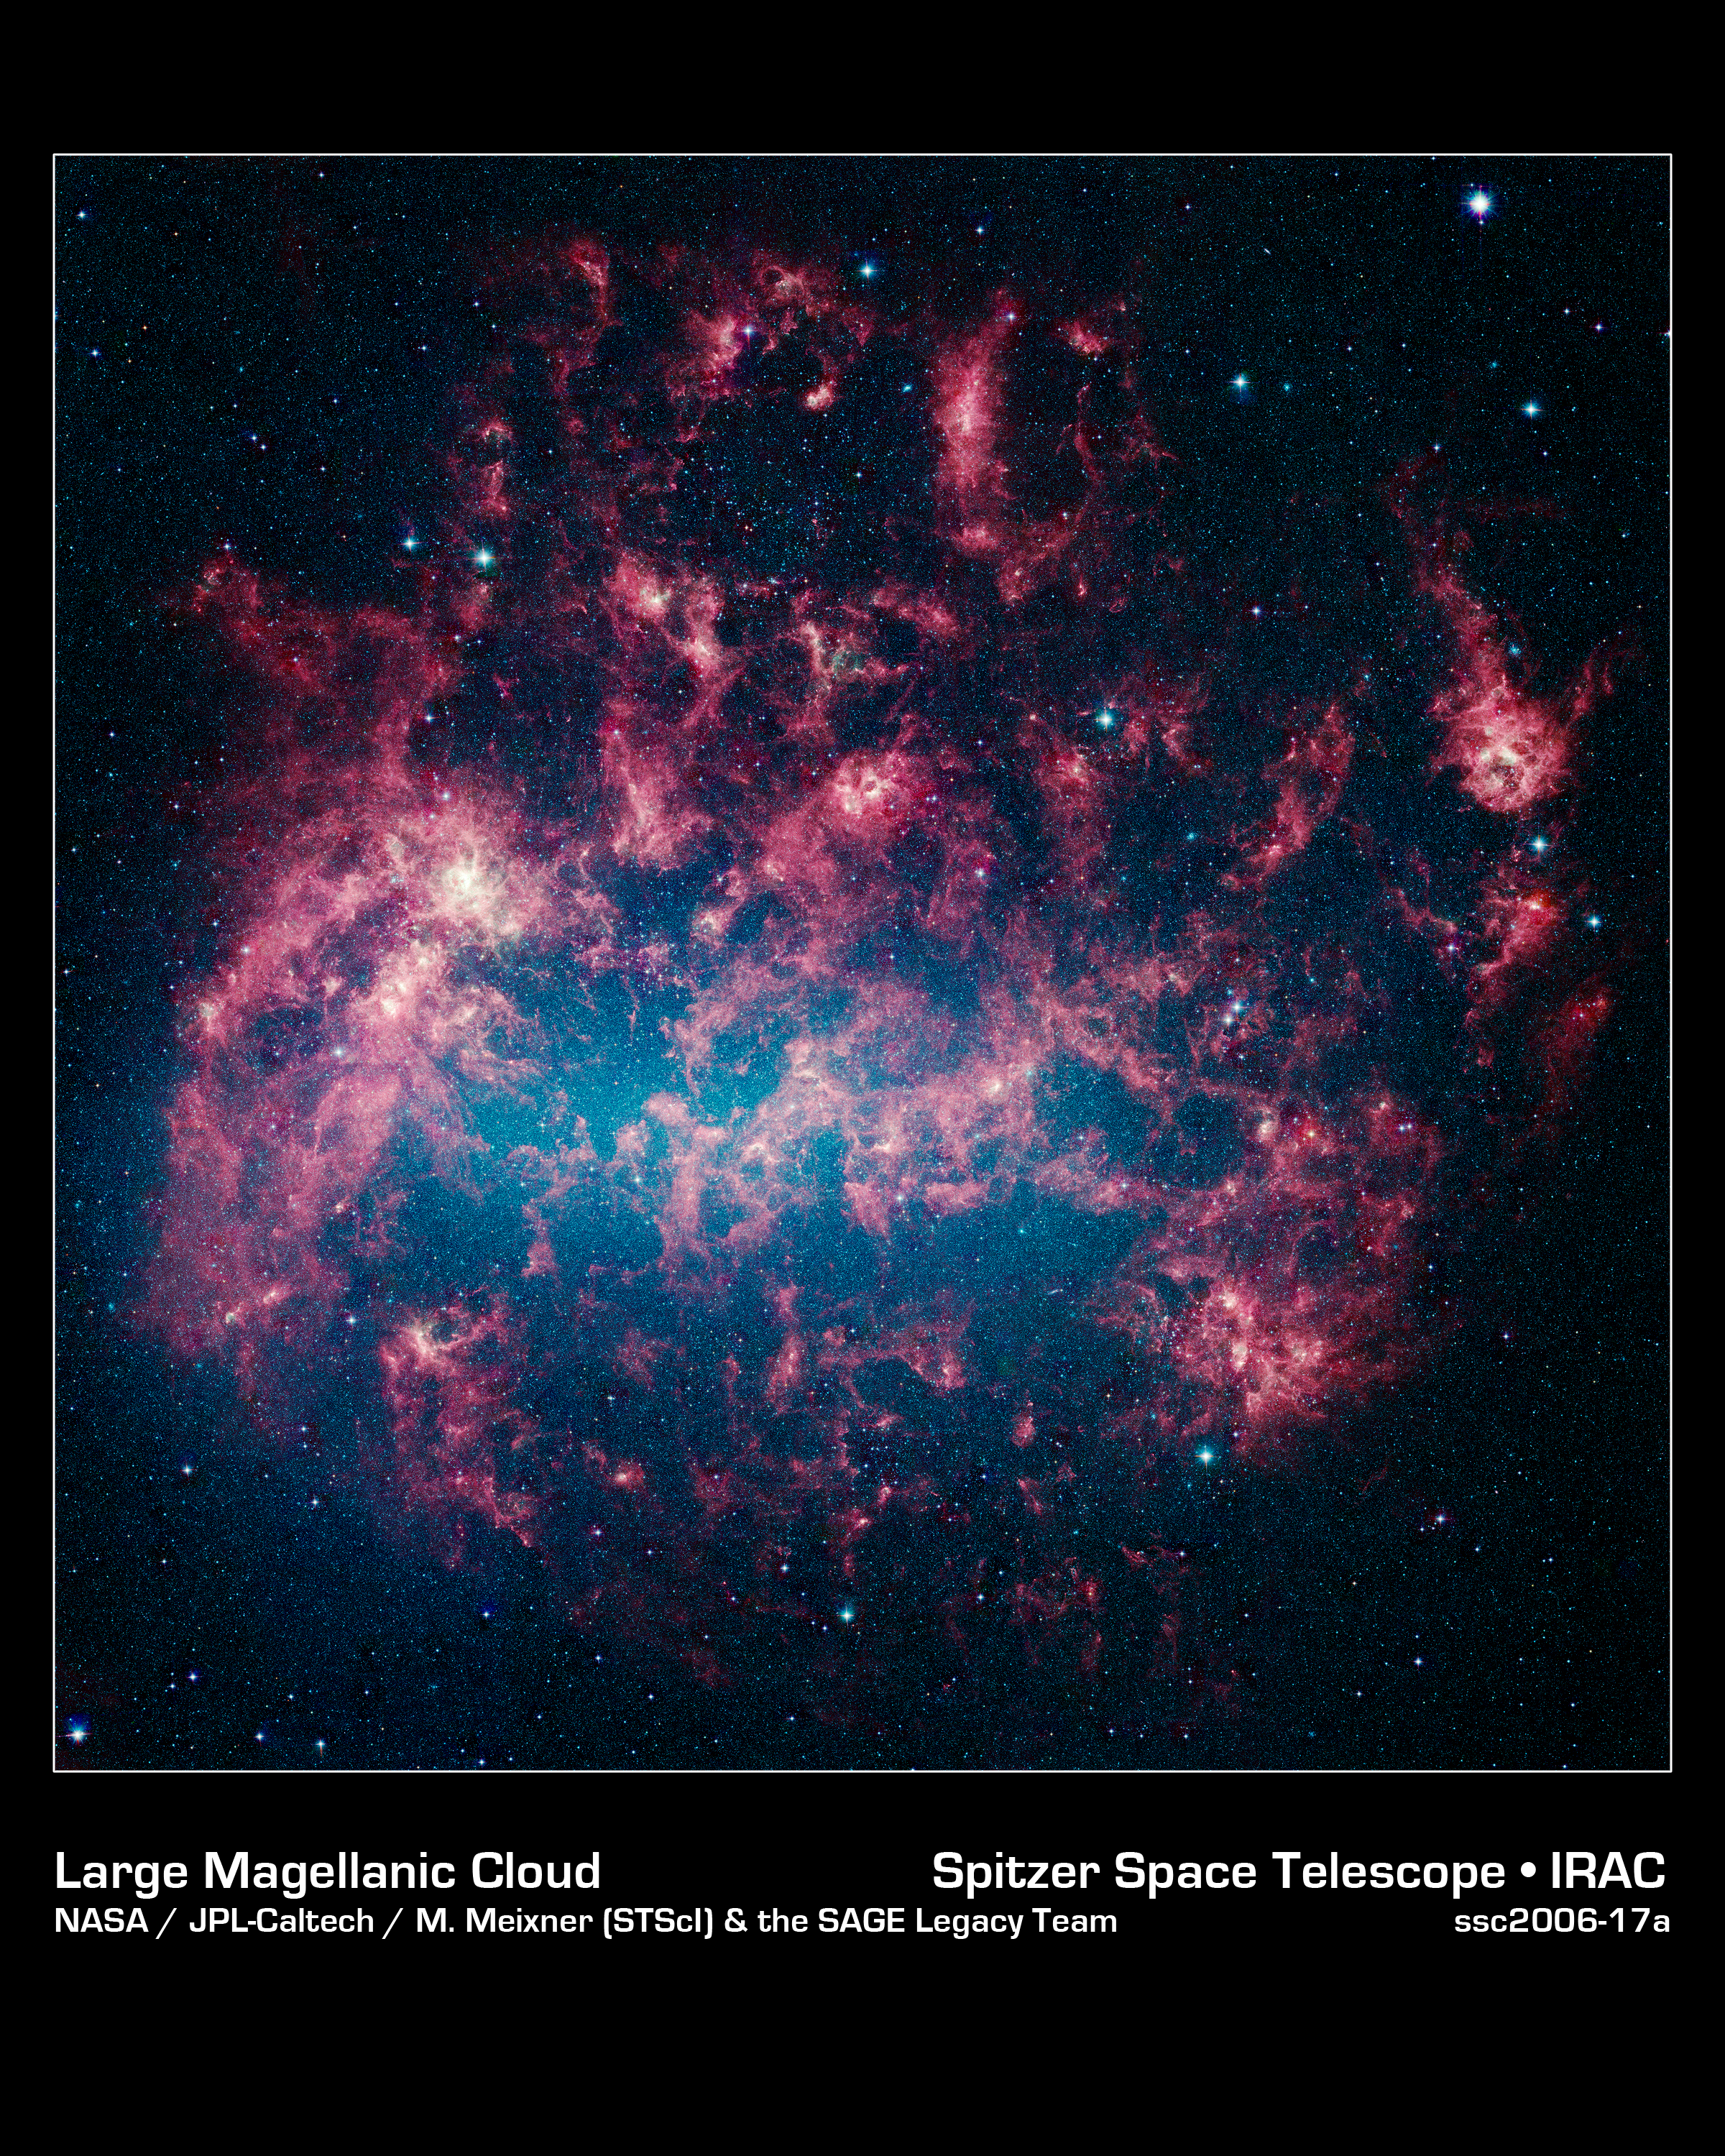

Our Chaotic Neighbor

This vibrant image from NASA's Spitzer Space Telescope shows the Large Magellanic Cloud, a satellite galaxy to our own Milky Way galaxy.

The infrared image, a mosaic of more than 100,000 individual tiles, offers astronomers a unique chance to study the lifecycle of stars and dust in a single galaxy. Nearly one million objects are revealed for the first time in this Spitzer view, which represents about a 1,000-fold improvement in sensitivity over previous space-based missions. Most of the new objects are dusty stars of various ages populating the Large Magellanic Cloud; the rest are thought to be background galaxies.

The blue color in the picture, seen most prominently in the central bar, represents starlight from older stars. The chaotic, bright regions outside this bar are filled with hot, massive stars buried in thick blankets of dust. The red clouds contain cooler interstellar gas and molecular-sized dust grains illuminated by ambient starlight.

The Large Magellanic Cloud, located 160,000 light-years from Earth, is one of a handful of dwarf galaxies that orbit our own Milky Way. It is approximately one-third as wide as the Milky Way, and, if it could be seen in its entirety, would cover the same amount of sky as a grid of about 480 full moons. About one-third of the whole galaxy can be seen in the Spitzer image.

This picture is a composite of infrared light captured by Spitzer's infrared array camera. Light with wavelengths of 8 and 5.8 microns is red and orange: 4.5-micron light is green; and 3.6-micron light is blue.

Credit: NASA/JPL-Caltech/M. Meixner (STScI) & the SAGE Legacy Team